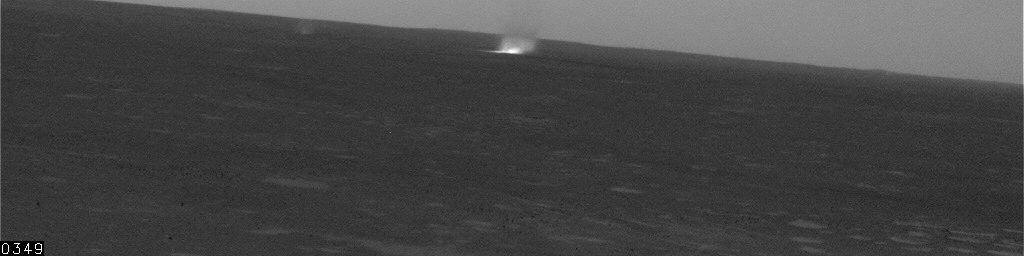

Several Dust Devils in Gusev Crater, Sol 461

This movie clip shows a several dust devils — whirlwinds that loft dust into the air — moving across a plain below the hillside vantage point of NASA’s Mars Exploration Rover Spirit. Several of the dust devils are visible at once in some of the 21 frames in this sequence. The local solar time was about 2 p.m., when the ground temperature was high enough to cause turbulence that kicks up dust devils as the wind blows across the plain. The number of seconds elapsed since the first frame is indicated at lower left of the images, typically 20 seconds between frames. Spirit’s navigation camera took these images on the rover’s 461st martian day, or sol (April 20, 2005.) Contrast has been enhanced for anything in the images that changes from frame to frame, that is, for the dust devil.

Scientists expected dust devils since before Spirit landed. The landing area inside Gusev Crater is filled with dark streaks left behind when dust devils pick dust up from an area. It is also filled with bright “hollows,” which are dust-filled miniature craters. Dust covers most of the terrain. Winds flow into and out of Gusev crater every day. The Sun heats the surface so that the surface is warm to the touch even though the atmosphere at 2 meters (6 feet) above the surface would be chilly. That temperature contrast causes convection. Mixing the dust, winds, and convection can trigger dust devils.

Credit: NASA/JPL